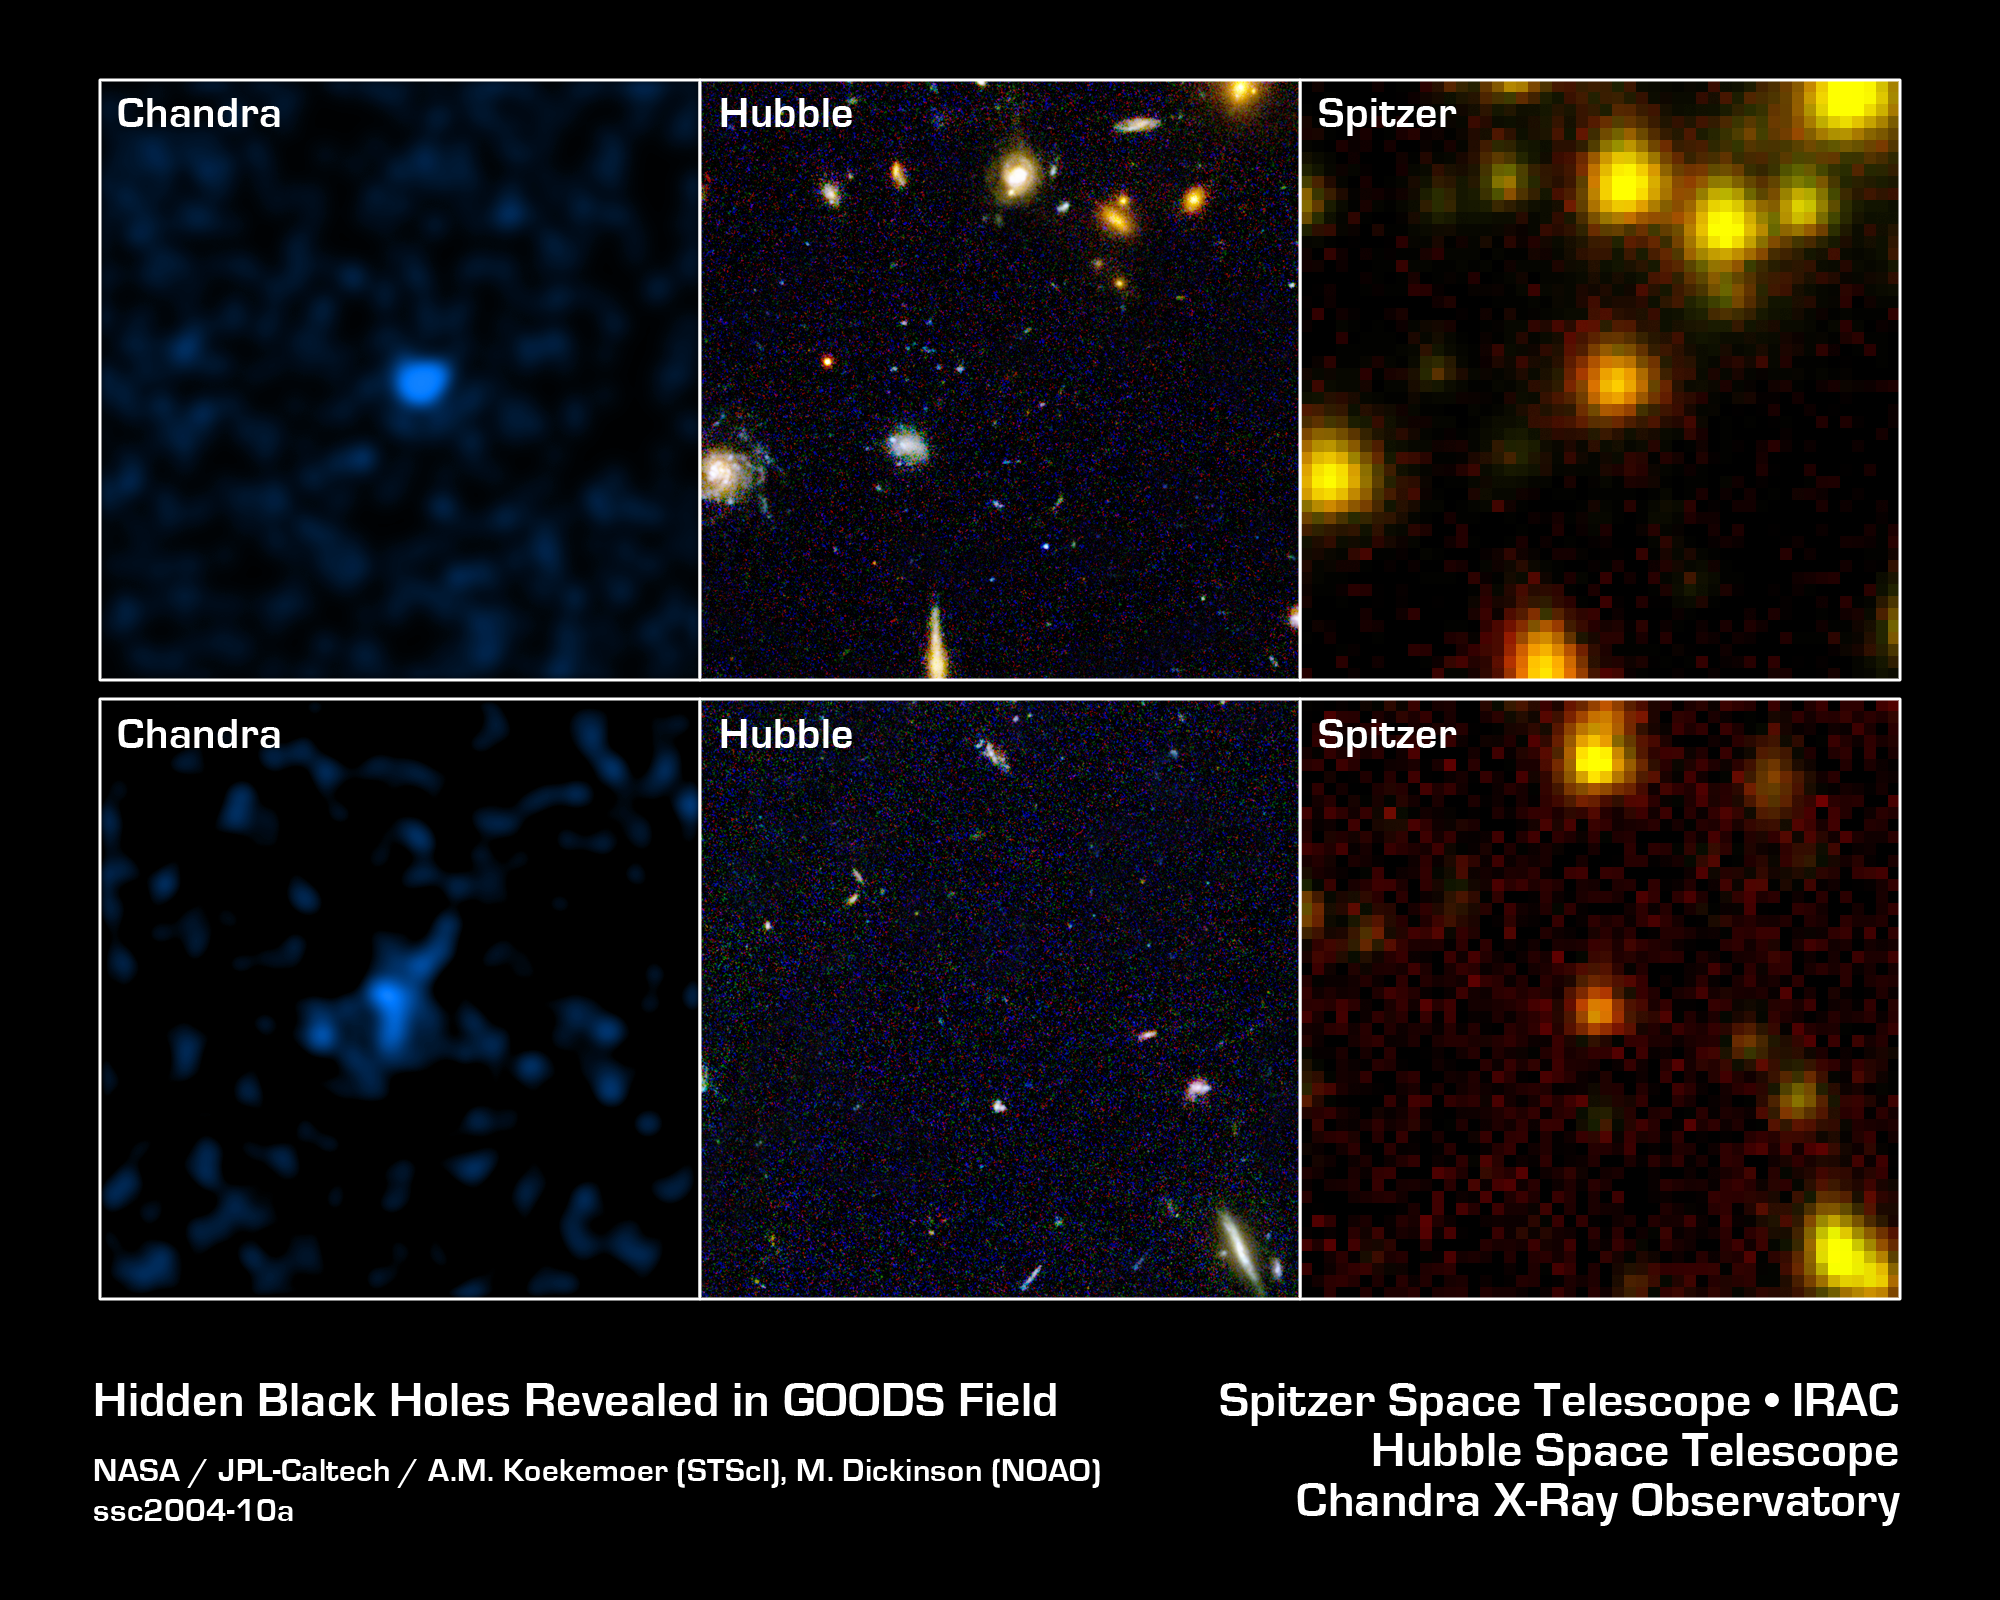

Infrared Detective to the Rescue

In a collaborative effort between NASA's three Great Observatories, astronomers have solved a cosmic mystery by identifying some of the oldest and most distant black holes.

The two rows of this image show two patches of sky, both contained within the field known as the Great Observatories Origins Deep Survey, or GOODS. In the first column, observations from the Chandra X-ray Observatory show high-energy emissions believed to trace the presence of supermassive black holes, which power the bright cores of distant galaxies.

The mystery emerges in the second column. While most of the black hole candidates observed by Chandra could easily be identified within host galaxies seen by NASA's Hubble Space Telescope, several of them, like the two pictured here, showed no sign of a galaxy in visible light.

The images in the third column, from NASA's Spitzer Space Telescope, show the same region in infrared light. In these images, the otherwise invisible galaxies reappear. These unusually "reddened" objects may be shrouded in dense clouds of obscuring dust, or may be remarkably distant compared to other galaxies in the same field. Additional Spitzer observations later this year should help astronomers determine the nature of these unusual objects.

Credit: NASA/JPL-Caltech/STScI